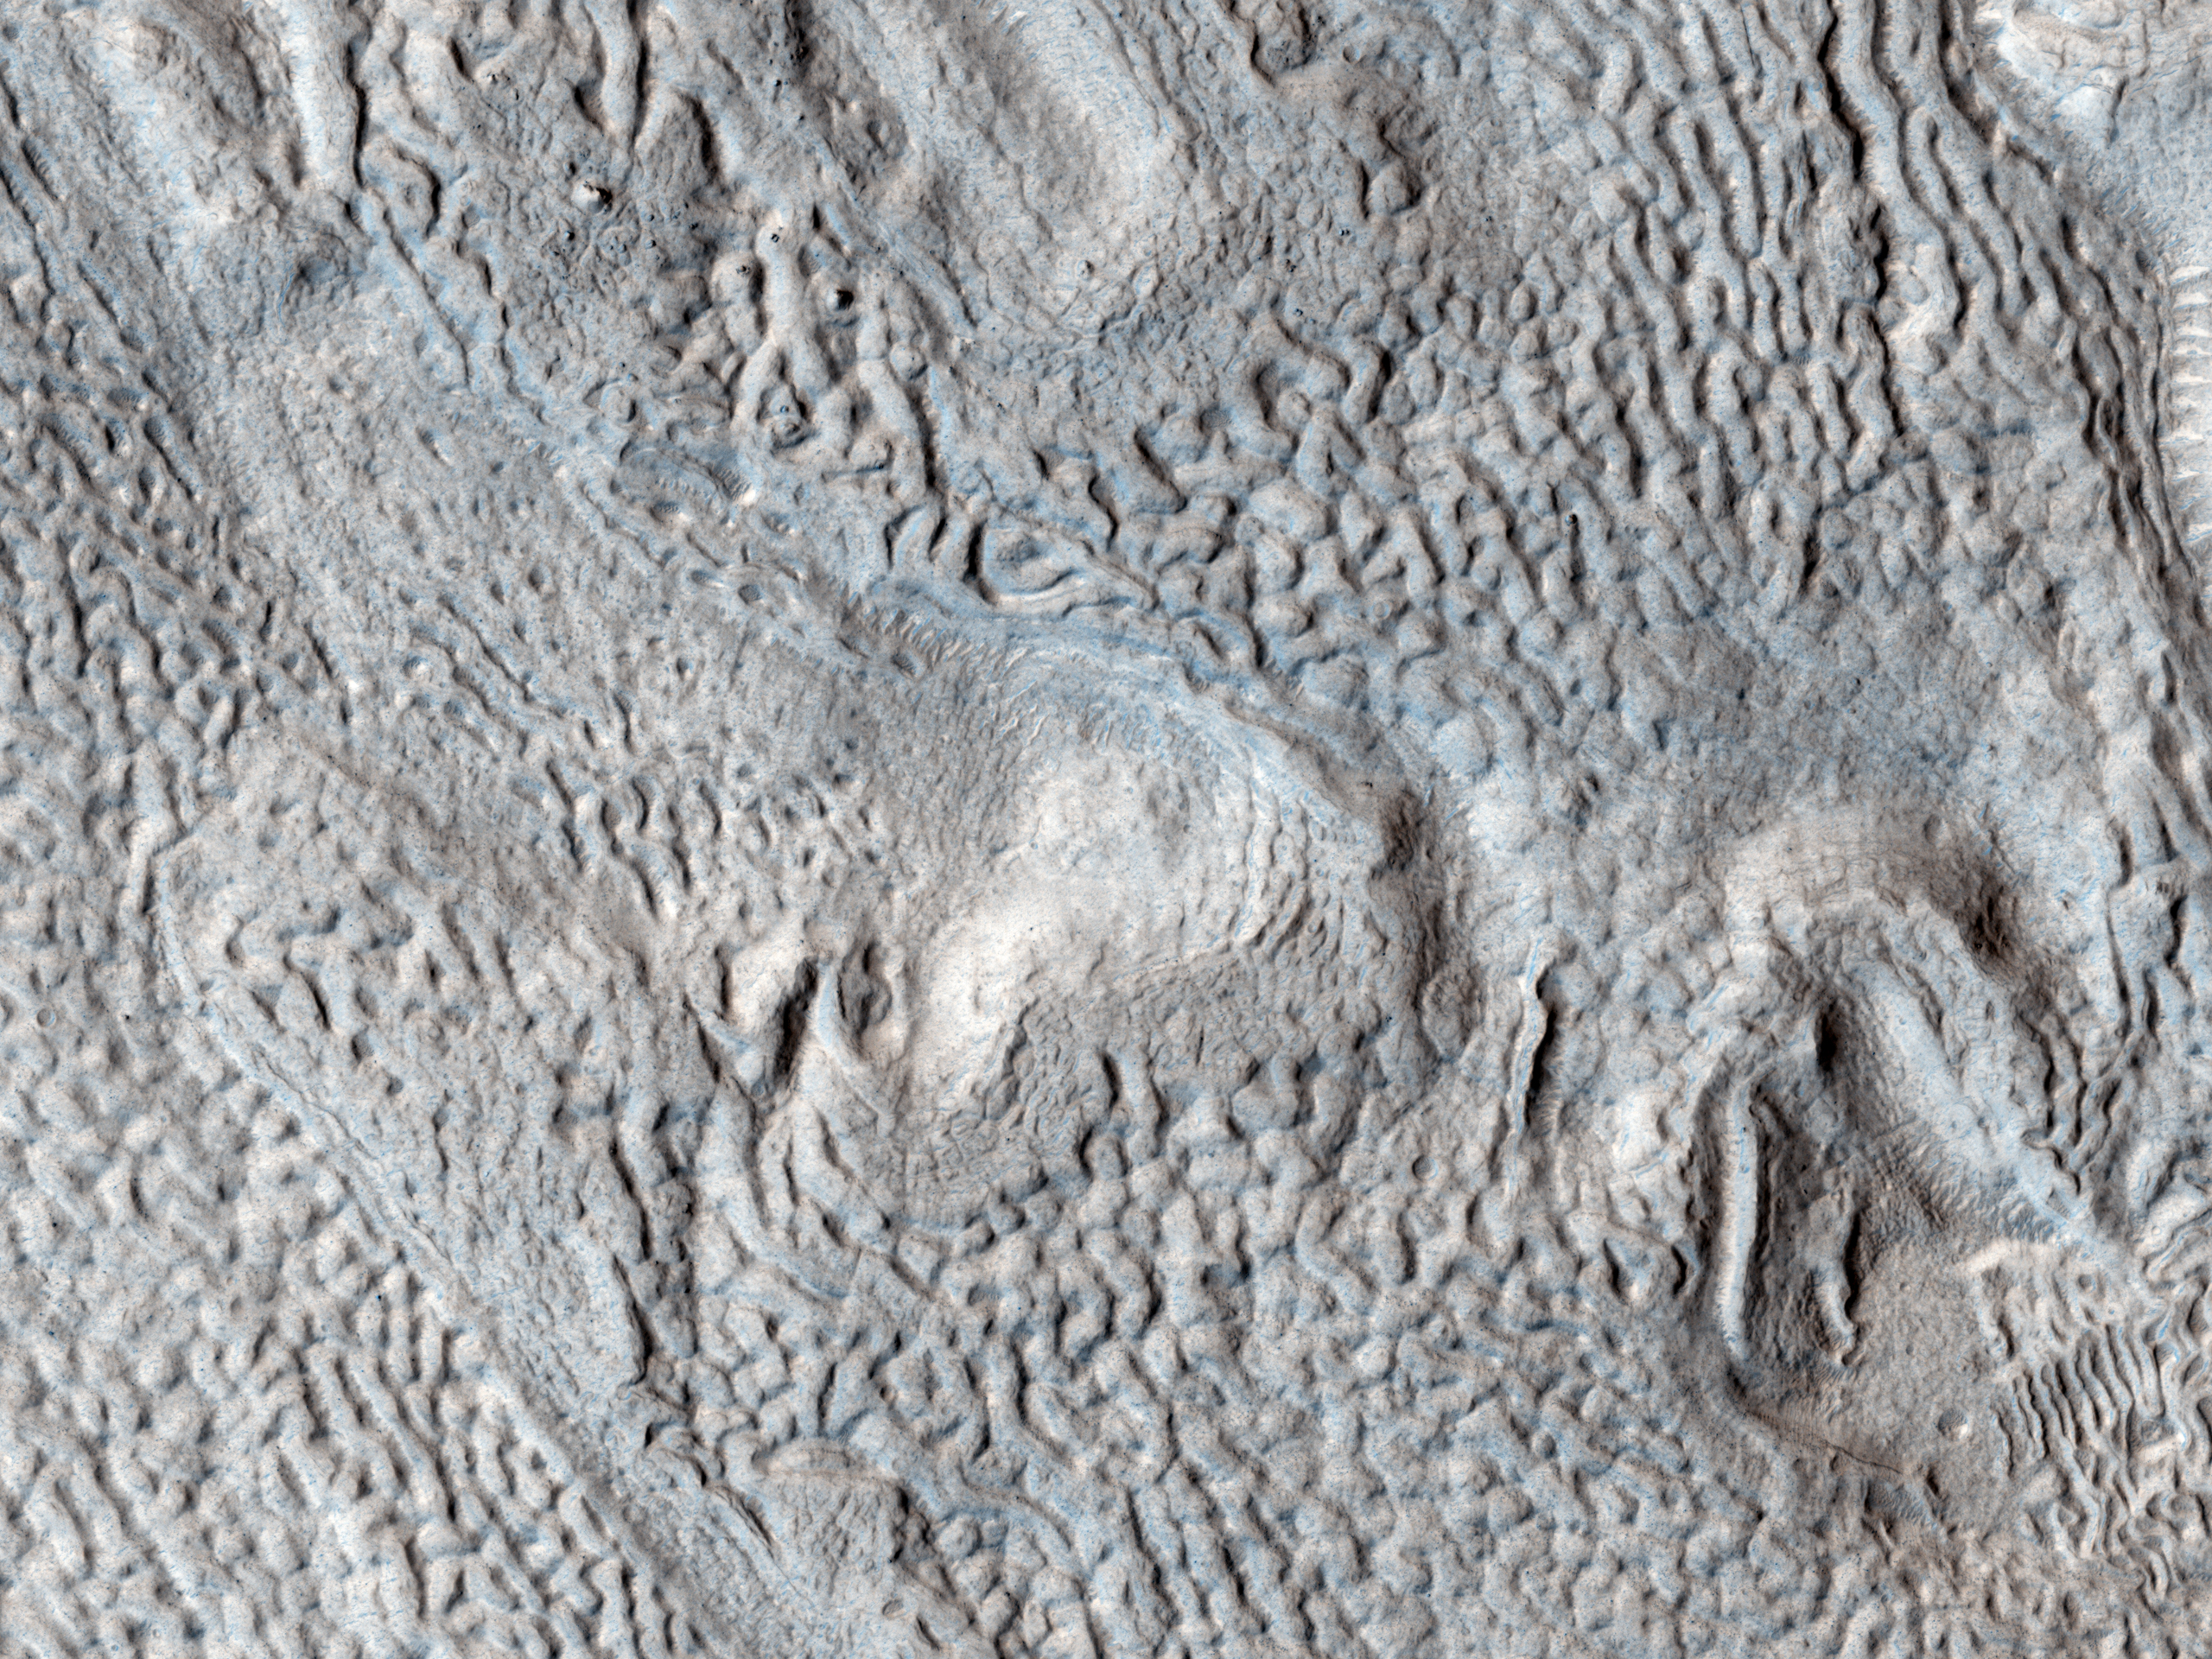

Ridges and Grooves That Wave and Buckle on a Valley Floor

Long linear ridges and grooves curve, wave, and buckle across most of this image. Here, as elsewhere on Mars, these linear ridges and grooves fill a valley floor, hence their name, “lineated valley fill.”

Because these features are only found in valleys in the middle latitudes (30 to 60 degrees) of the Northern and Southern hemispheres, scientists had long suspected that they were associated with some ancient climate that had prevailed in that latitudinal band. Based on peering beneath the surface using radar, scientists now think that lineated valley fill is probably merely a rocky veneer atop a glacier of nearly pure ice! The rocks that make up the linear ridges and grooves were oriented by the ancient flow of the glacier underneath.

HiRISE is one of six instruments on NASA’s Mars Reconnaissance Orbiter. The University of Arizona, Tucson, operates the orbiter’s HiRISE camera, which was built by Ball Aerospace & Technologies Corp., Boulder, Colo. NASA’s Jet Propulsion Laboratory, a division of the California Institute of Technology in Pasadena, manages the Mars Reconnaissance Orbiter Project for the NASA Science Mission Directorate, Washington.

Credit: NASA/JPL-Caltech/Univ. of Arizona